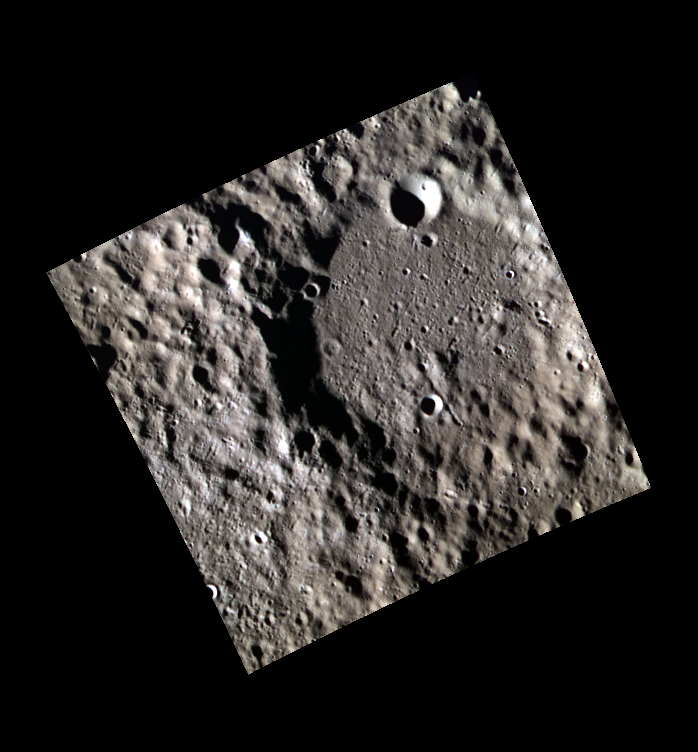

Mercury, a Planetary Punching Bag

Here multiple generations of craters can be seen. On Mercury, billions of years of impact events can be seen where older craters have younger craters within the interior and on the rim and ejecta. When comparing different terrains on Mercury, the number of craters per unit area can be used to estimate the absolute age of the surfaces, as well as to give insight into the relative ages of the terrains.

This image was acquired as part of MDIS’s high-resolution 3-color imaging campaign. The map produced from this campaign complements the 8-color base map (at an average resolution of 1 km/pixel) acquired during MESSENGER’s primary mission by imaging Mercury’s surface in a subset of the color filters at the highest resolution possible. The three narrow-band color filters are centered at wavelengths of 430 nm, 750 nm, and 1000 nm, and image resolutions generally range from 100 to 400 meters/pixel in the northern hemisphere.

Date acquired: May 23, 2013
Image Mission Elapsed Time (MET): 11621959, 11621954, 11621956
Image ID: 4120141, 4120139, 4120140
Instrument: Wide Angle Camera (WAC) of the Mercury Dual Imaging System (MDIS)
WAC filters: 9, 7, 6 (996, 748, 433 nanometers) in red, green, and blue
Center Latitude: 66.03°
Center Longitude: 243.7° E
Resolution: 183 meters/pixel
Scale: The larger crater is 48 km in diameter (29.5 miles).
Incidence Angle: 79.5°
Emission Angle: 0.2°
Phase Angle: 79.7°

The MESSENGER spacecraft is the first ever to orbit the planet Mercury, and the spacecraft’s seven scientific instruments and radio science investigation are unraveling the history and evolution of the Solar System’s innermost planet. MESSENGER acquired over 150,000 images and extensive other data sets. MESSENGER is capable of continuing orbital operations until early 2015.

For information regarding the use of images, see the MESSENGER image use policy.

Credit: NASA/Johns Hopkins University Applied Physics Laboratory/Carnegie Institution of Washington